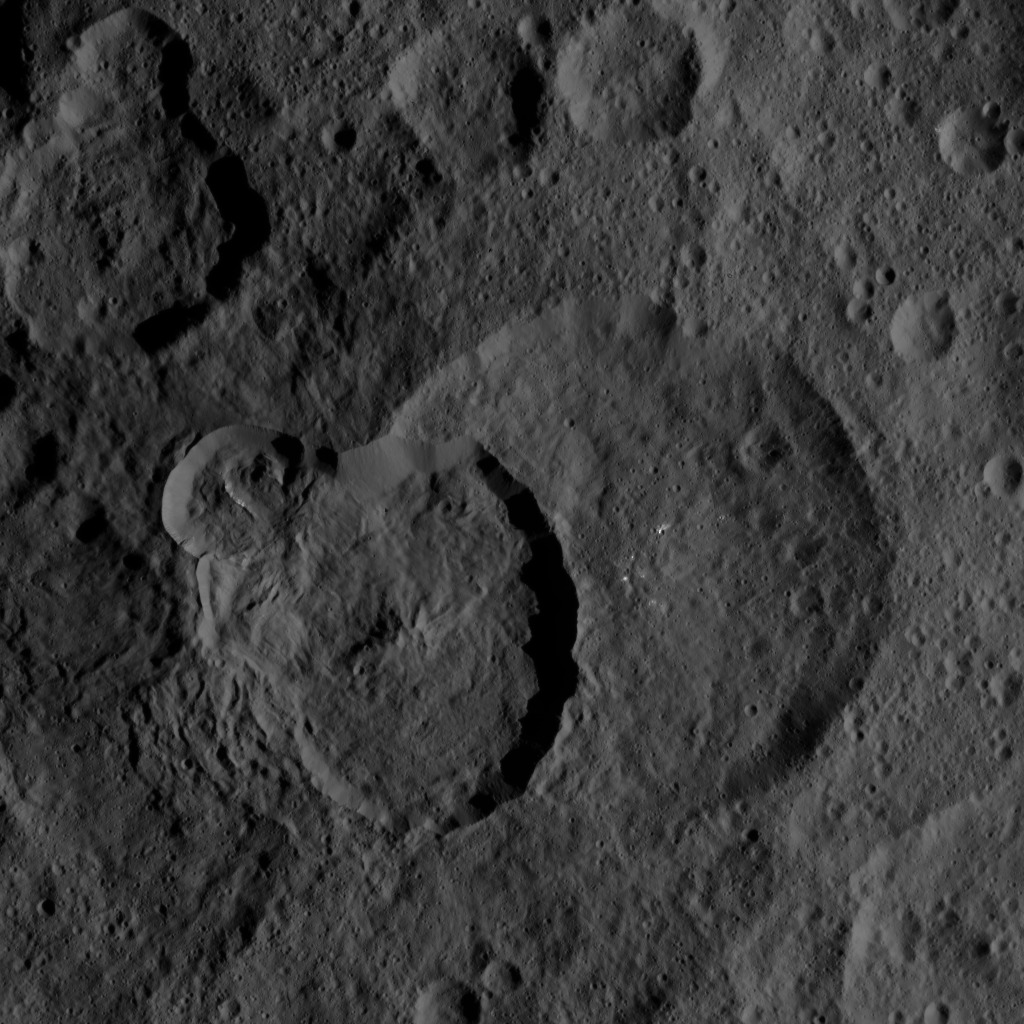

Dawn HAMO Image 57

This image of Ceres, taken by NASA’s Dawn spacecraft, demonstrates how the relative ages of impact craters can be revealed by their positions relative to each other. In many cases, as with the craters at the center of this view, younger craters are seen to be “superposed” on — meaning located on top of — older craters below.

The largest feature in the image scene is the 48-mile-wide (77-kilometer-wide) Geshtin crater, which is superposed by the younger Datan crater, which is 37 miles (60 kilometers) in diameter. On its upper-left rim, Datan is superposed by a smaller, even younger unnamed crater.

The image was taken on Oct. 2, 2015, from an altitude of 915 miles (1,470 kilometers), and has a resolution of 450 feet (140 meters) per pixel. The image is centered at approximately 59 degrees north latitude, 258 degrees east longitude.

Dawn’s mission is managed by JPL for NASA’s Science Mission Directorate in Washington. Dawn is a project of the directorate’s Discovery Program, managed by NASA’s Marshall Space Flight Center in Huntsville, Alabama. UCLA is responsible for overall Dawn mission science. Orbital ATK, Inc., in Dulles, Virginia, designed and built the spacecraft. The German Aerospace Center, the Max Planck Institute for Solar System Research, the Italian Space Agency and the Italian National Astrophysical Institute are international partners on the mission team.

Credit: NASA/JPL-Caltech/UCLA/MPS/DLR/IDA